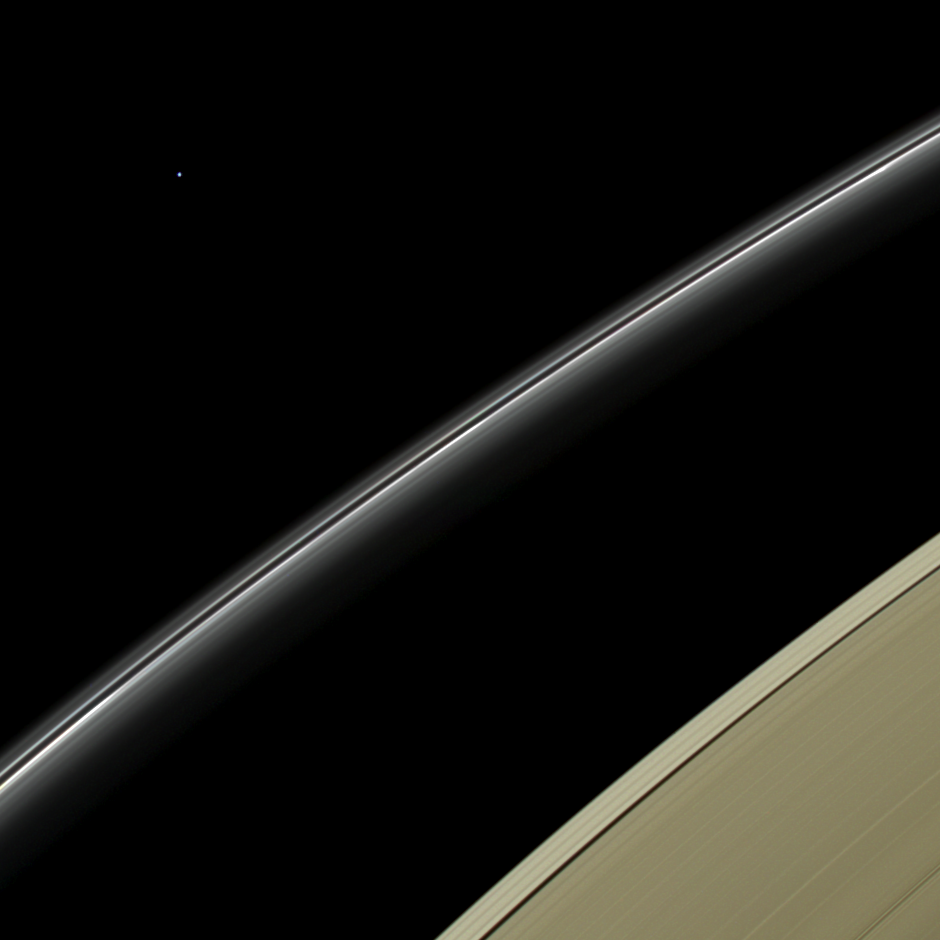

Blue Orb on the Horizon

This view from NASA’s Cassini spacecraft features a blue planet, but unlike the view from July 19, 2013 (PIA17172) that featured our home planet, this blue orb is Uranus, imaged by Cassini for the first time.

Uranus is a pale blue in this natural color image because its visible atmosphere contains methane gas and few aerosols or clouds. Methane on Uranus — and its sapphire-colored sibling, Neptune — absorbs red wavelengths of incoming sunlight, but allows blue wavelengths to escape back into space, resulting in the predominantly bluish color seen here. Cassini imaging scientists combined red, green and blue spectral filter images to create a final image that represents what human eyes might see from the vantage point of the spacecraft.

Uranus has been brightened by a factor of 4.5 to make it more easily visible. The outer portion of Saturn’s A ring, seen at bottom right, has been brightened by a factor of two. The bright ring cutting across the image center is Saturn’s narrow F ring.

Uranus was approximately 28.6 astronomical units from Cassini and Saturn when this view was obtained. An astronomical unit is the average distance from Earth to the sun, equal to 93,000,000 miles (150,000,000 kilometers).

This view was acquired by the Cassini narrow-angle camera at a distance of approximately 614,300 miles (988,600 kilometers) from Saturn on April 11, 2014. Image scale at Uranus is approximately 16,000 miles (25,700 kilometers) per pixel. Image scale at Saturn’s rings is approximately 4 miles (6 kilometers) per pixel. In the image, the disk of Uranus is just barely resolved. The solar phase angle at Uranus, seen from Cassini, is 11.9 degrees.

The Cassini-Huygens mission is a cooperative project of NASA, the European Space Agency and the Italian Space Agency. NASA’s Jet Propulsion Laboratory, a division of the California Institute of Technology in Pasadena, manages the mission for NASA’s Science Mission Directorate, Washington. The Cassini orbiter and its two onboard cameras were designed, developed and assembled at JPL. The imaging operations center is based at the Space Science Institute in Boulder, Colo.

Credit: NASA/JPL-Caltech/Space Science Institute